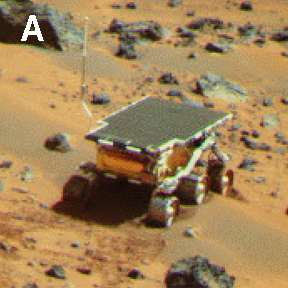

Pathfinder Rover Atop “Mermaid Dune”

Mars Pathfinder Lander camera image of Sojourner Rover atop the “Mermaid dune” on Sol 30. Note the dark material excavated by the rover wheels. These, and other excavations brought materials to the surface for examination and allowed estimates of mechanical properties of the deposits.

NOTE: original caption as published in Science magazine

Mars Pathfinder is the second in NASA’s Discovery program of low-cost spacecraft with highly focused science goals. The Jet Propulsion Laboratory, Pasadena, CA, developed and manages the Mars Pathfinder mission for NASA’s Office of Space Science, Washington, D.C. JPL is a division of the California Institute of Technology (Caltech).

Photojournal note: Sojourner spent 83 days of a planned seven-day mission exploring the Martian terrain, acquiring images, and taking chemical, atmospheric and other measurements. The final data transmission received from Pathfinder was at 10:23 UTC on September 27, 1997. Although mission managers tried to restore full communications during the following five months, the successful mission was terminated on March 10, 1998.

Credit: NASA/JPL